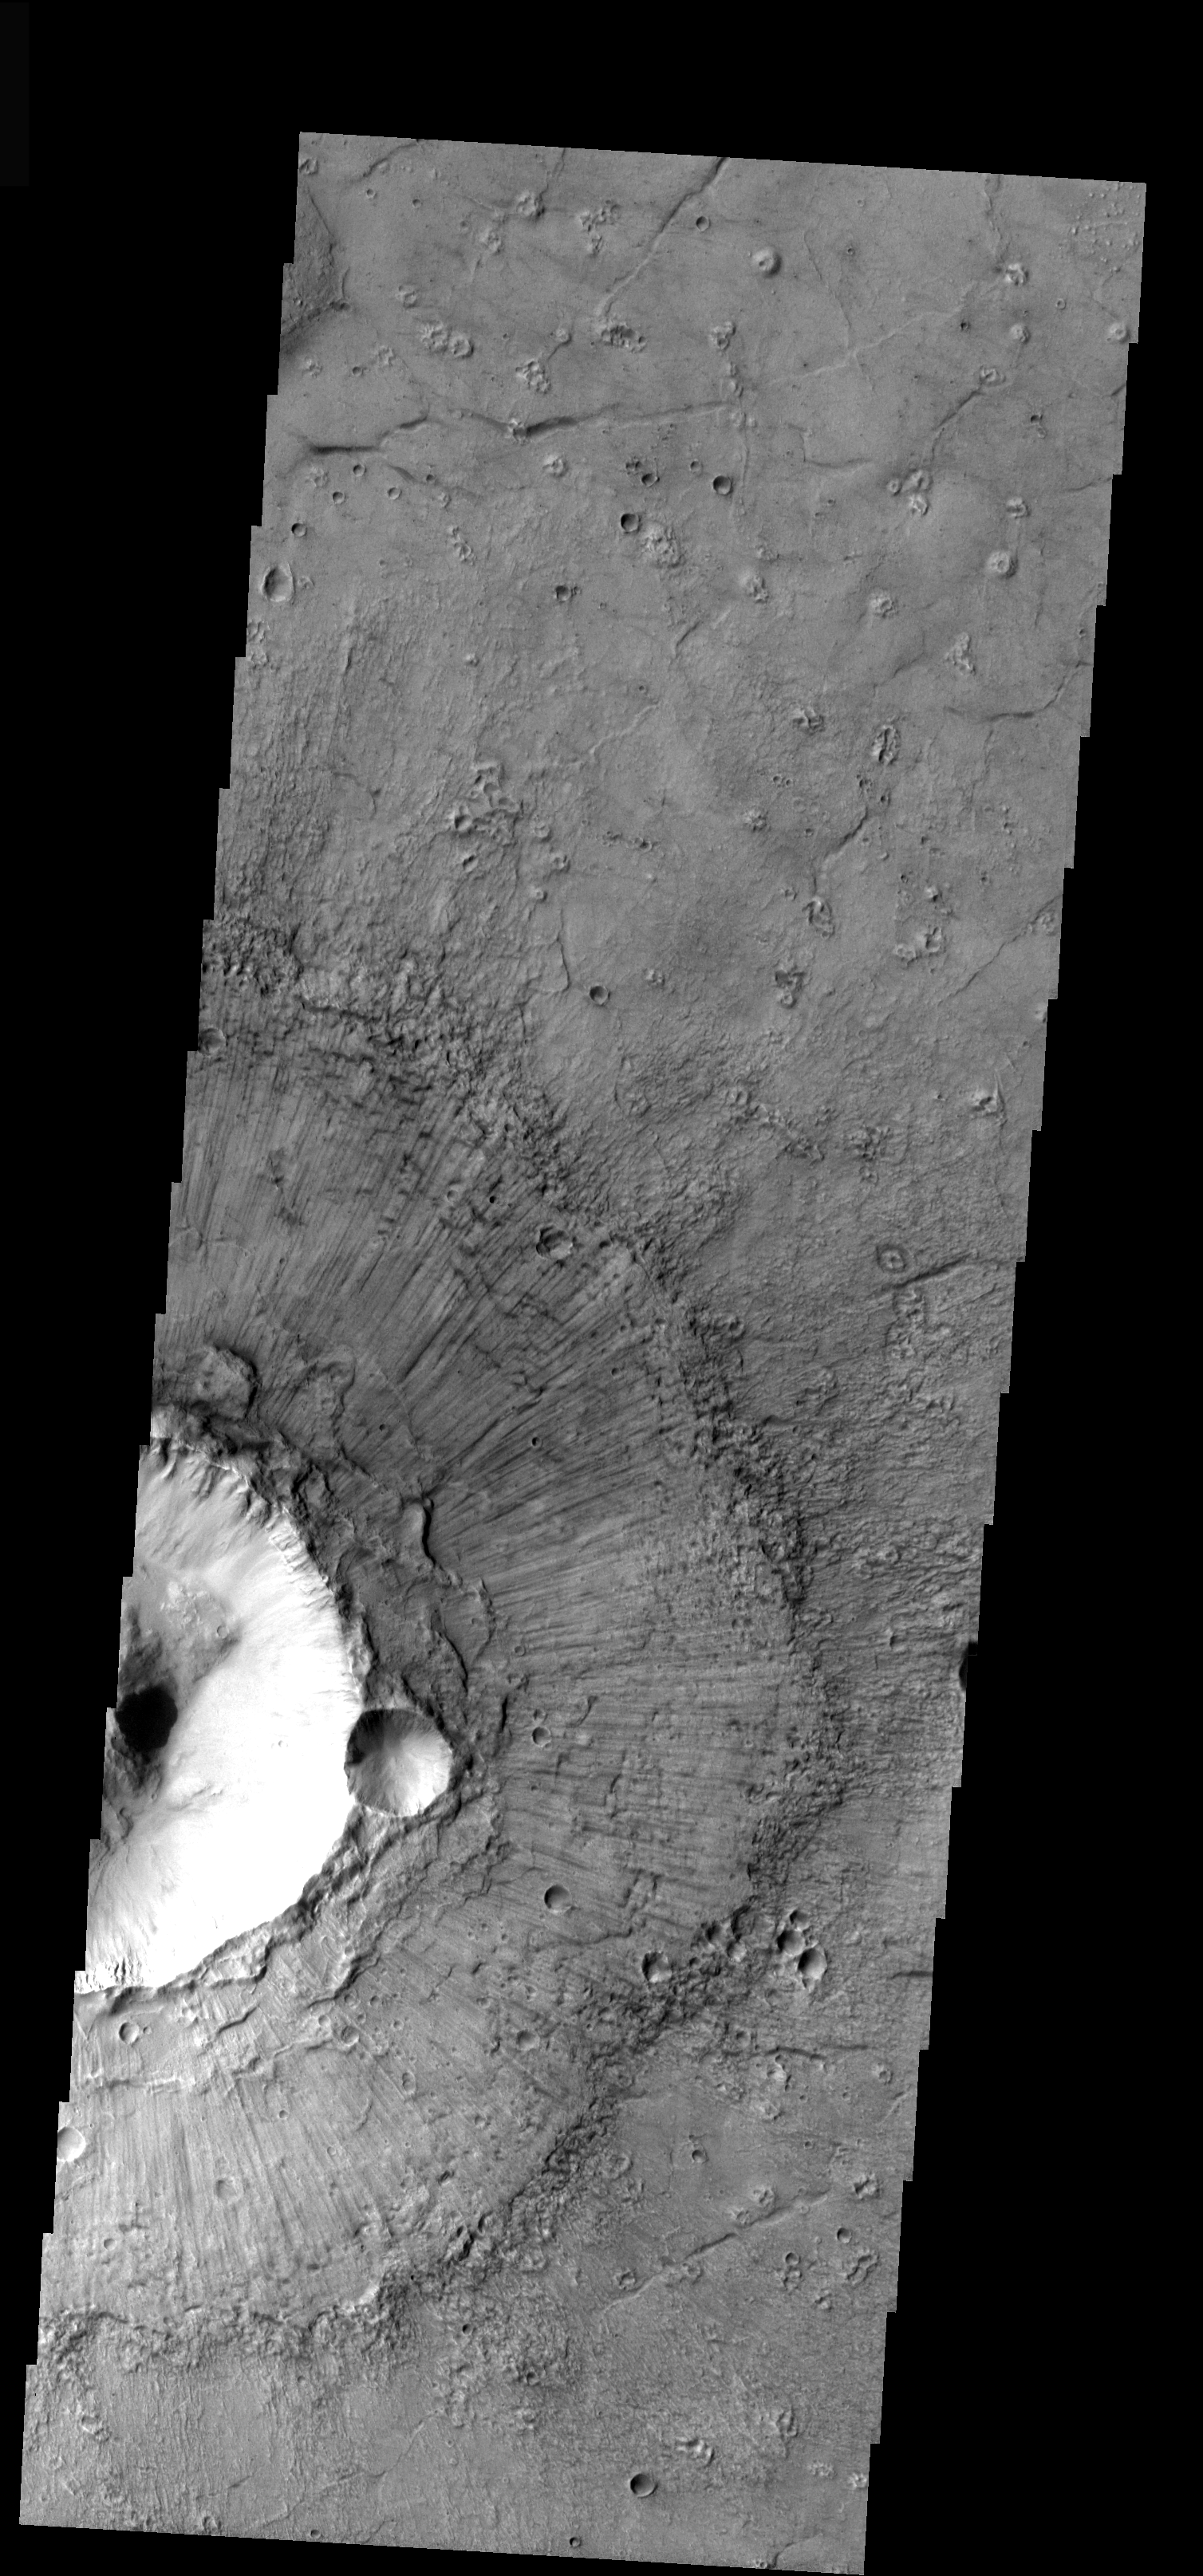

Crater Ejecta

From crater exteriors we move to looking at crater ejecta with today’s image. Note the radial “spokes” on the top of the ejecta surrounding the crater. These surface features are formed during the ballistic emplacement of the ejecta and other materials being thrown out of the crater by the force of the impact.

Image information: VIS instrument. Latitude 34.6, Longitude 326.1 East (33.9 West). 18 meter/pixel resolution.

Note: this THEMIS visual image has not been radiometrically nor geometrically calibrated for this preliminary release. An empirical correction has been performed to remove instrumental effects. A linear shift has been applied in the cross-track and down-track direction to approximate spacecraft and planetary motion. Fully calibrated and geometrically projected images will be released through the Planetary Data System in accordance with Project policies at a later time.

NASA’s Jet Propulsion Laboratory manages the 2001 Mars Odyssey mission for NASA’s Office of Space Science, Washington, D.C. The Thermal Emission Imaging System (THEMIS) was developed by Arizona State University, Tempe, in collaboration with Raytheon Santa Barbara Remote Sensing. The THEMIS investigation is led by Dr. Philip Christensen at Arizona State University. Lockheed Martin Astronautics, Denver, is the prime contractor for the Odyssey project, and developed and built the orbiter. Mission operations are conducted jointly from Lockheed Martin and from JPL, a division of the California Institute of Technology in Pasadena.

Credit: NASA/JPL/Arizona State University